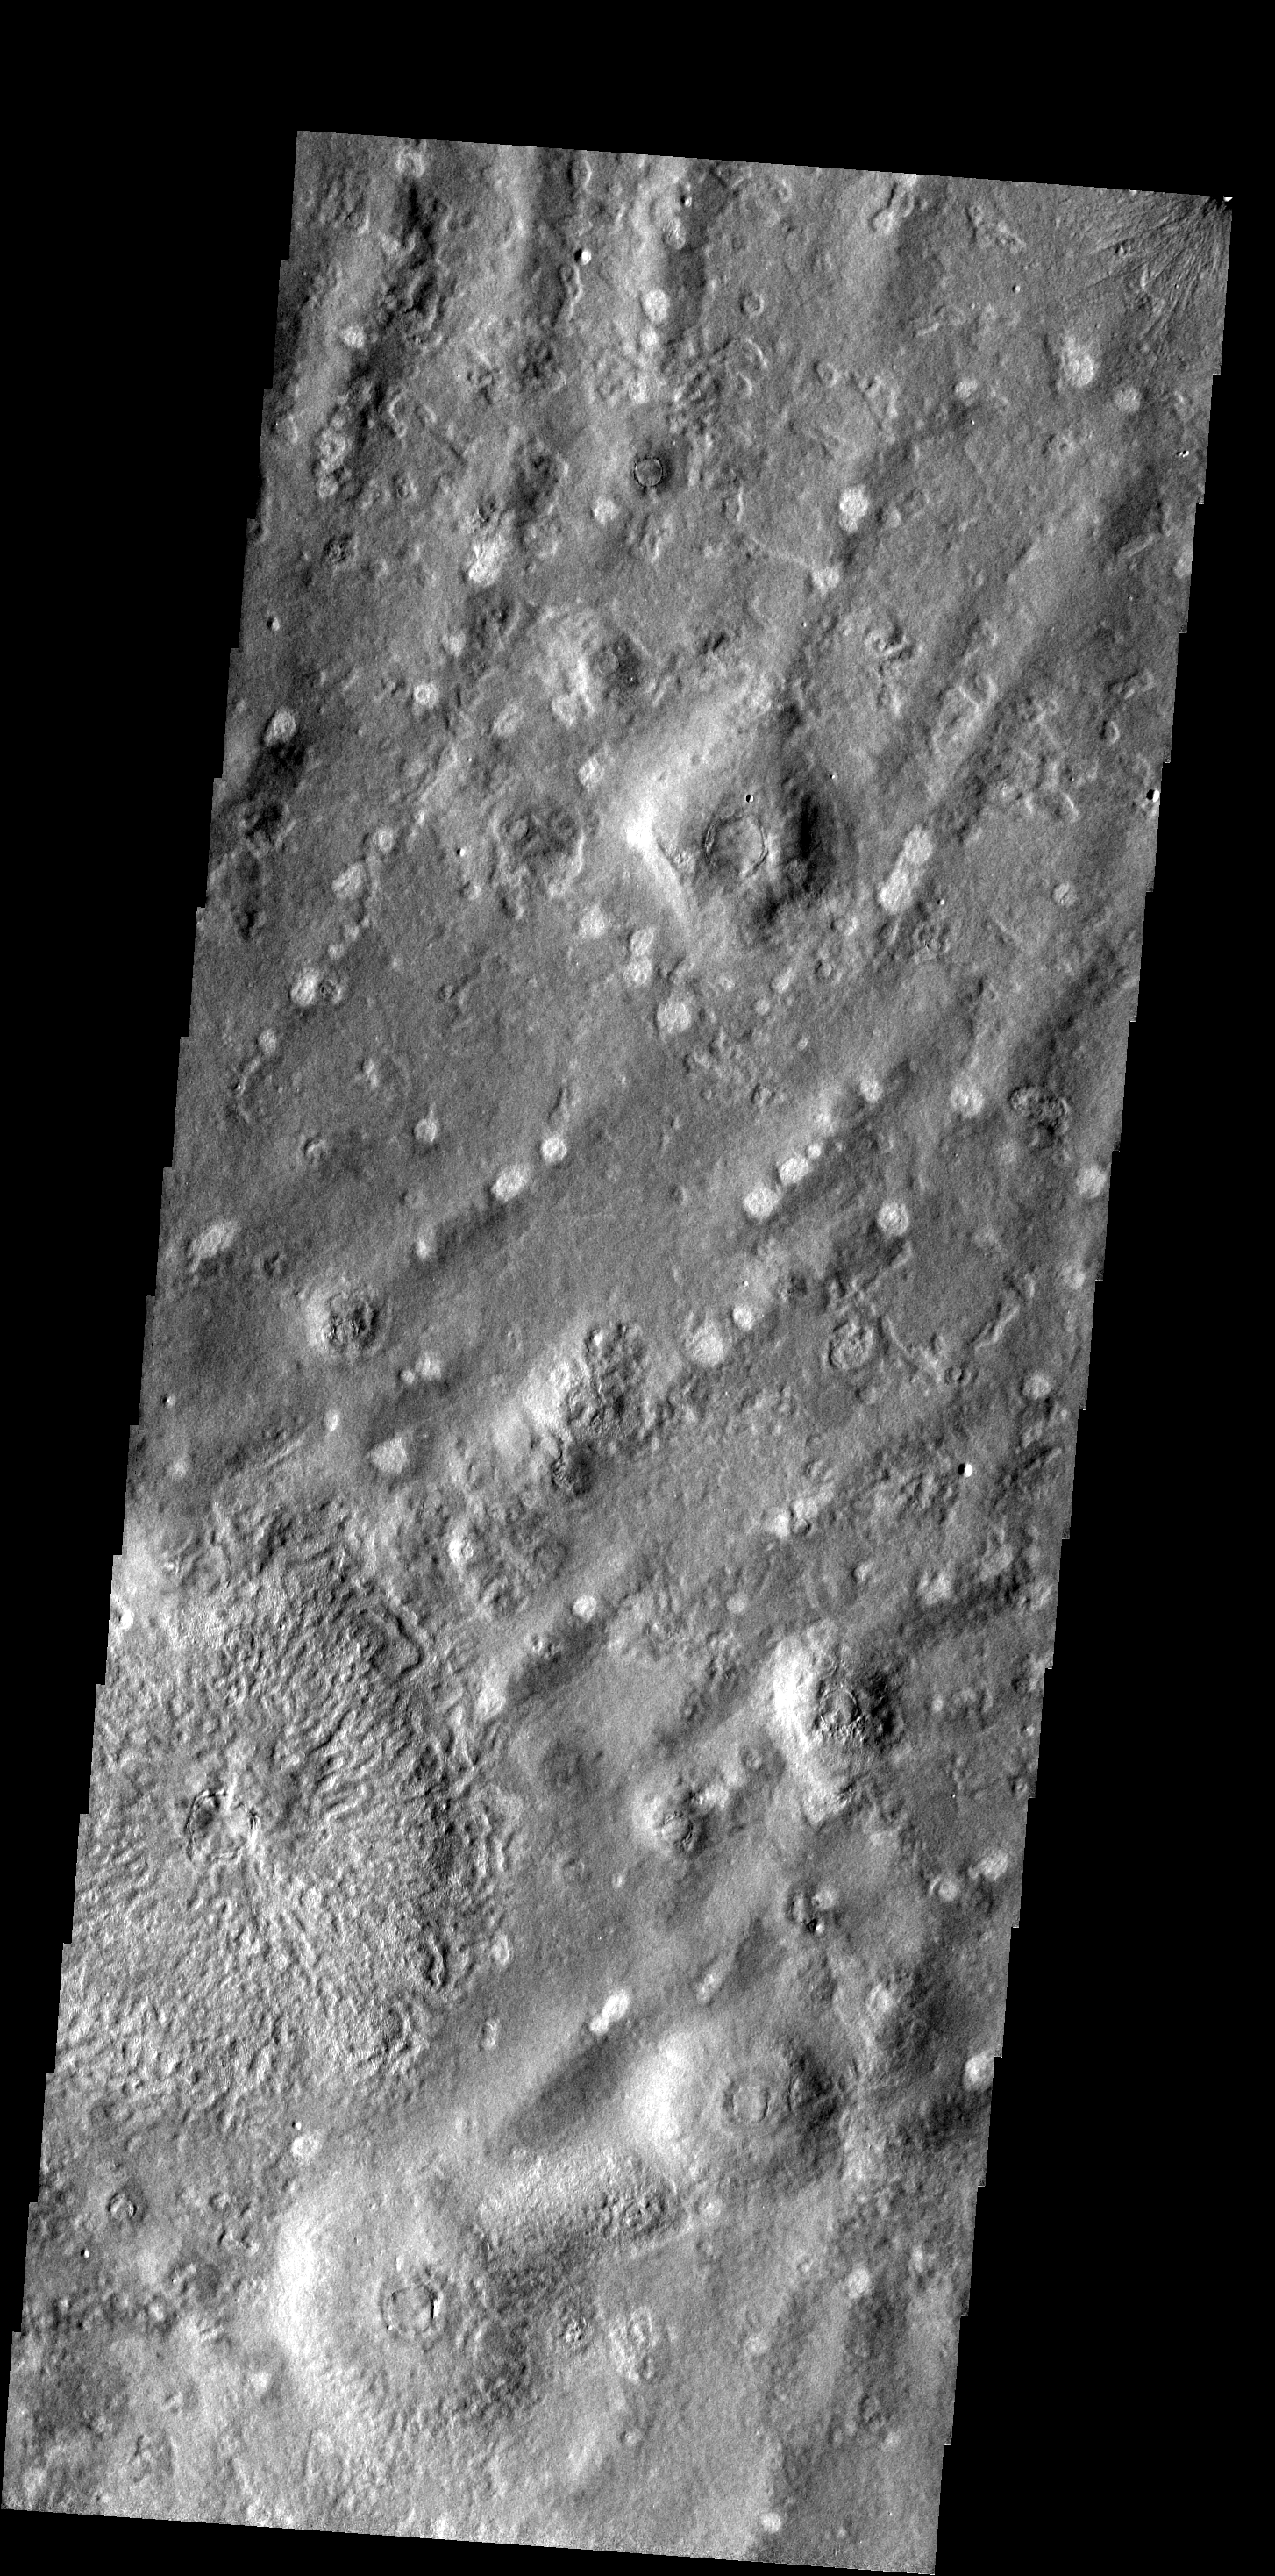

Ridges

This ridged and pockmarked surface is located west of Phlegra Montes in the northern plains.

Image information: VIS instrument. Latitude 47.7N, Longitude 155.2E. 19 meter/pixel resolution.

Please see the THEMIS Data Citation Note for details on crediting THEMIS images.

Note: this THEMIS visual image has not been radiometrically nor geometrically calibrated for this preliminary release. An empirical correction has been performed to remove instrumental effects. A linear shift has been applied in the cross-track and down-track direction to approximate spacecraft and planetary motion. Fully calibrated and geometrically projected images will be released through the Planetary Data System in accordance with Project policies at a later time.

NASA’s Jet Propulsion Laboratory manages the 2001 Mars Odyssey mission for NASA’s Office of Space Science, Washington, D.C. The Thermal Emission Imaging System (THEMIS) was developed by Arizona State University, Tempe, in collaboration with Raytheon Santa Barbara Remote Sensing. The THEMIS investigation is led by Dr. Philip Christensen at Arizona State University. Lockheed Martin Astronautics, Denver, is the prime contractor for the Odyssey project, and developed and built the orbiter. Mission operations are conducted jointly from Lockheed Martin and from JPL, a division of the California Institute of Technology in Pasadena.

Credit: NASA/JPL/ASU